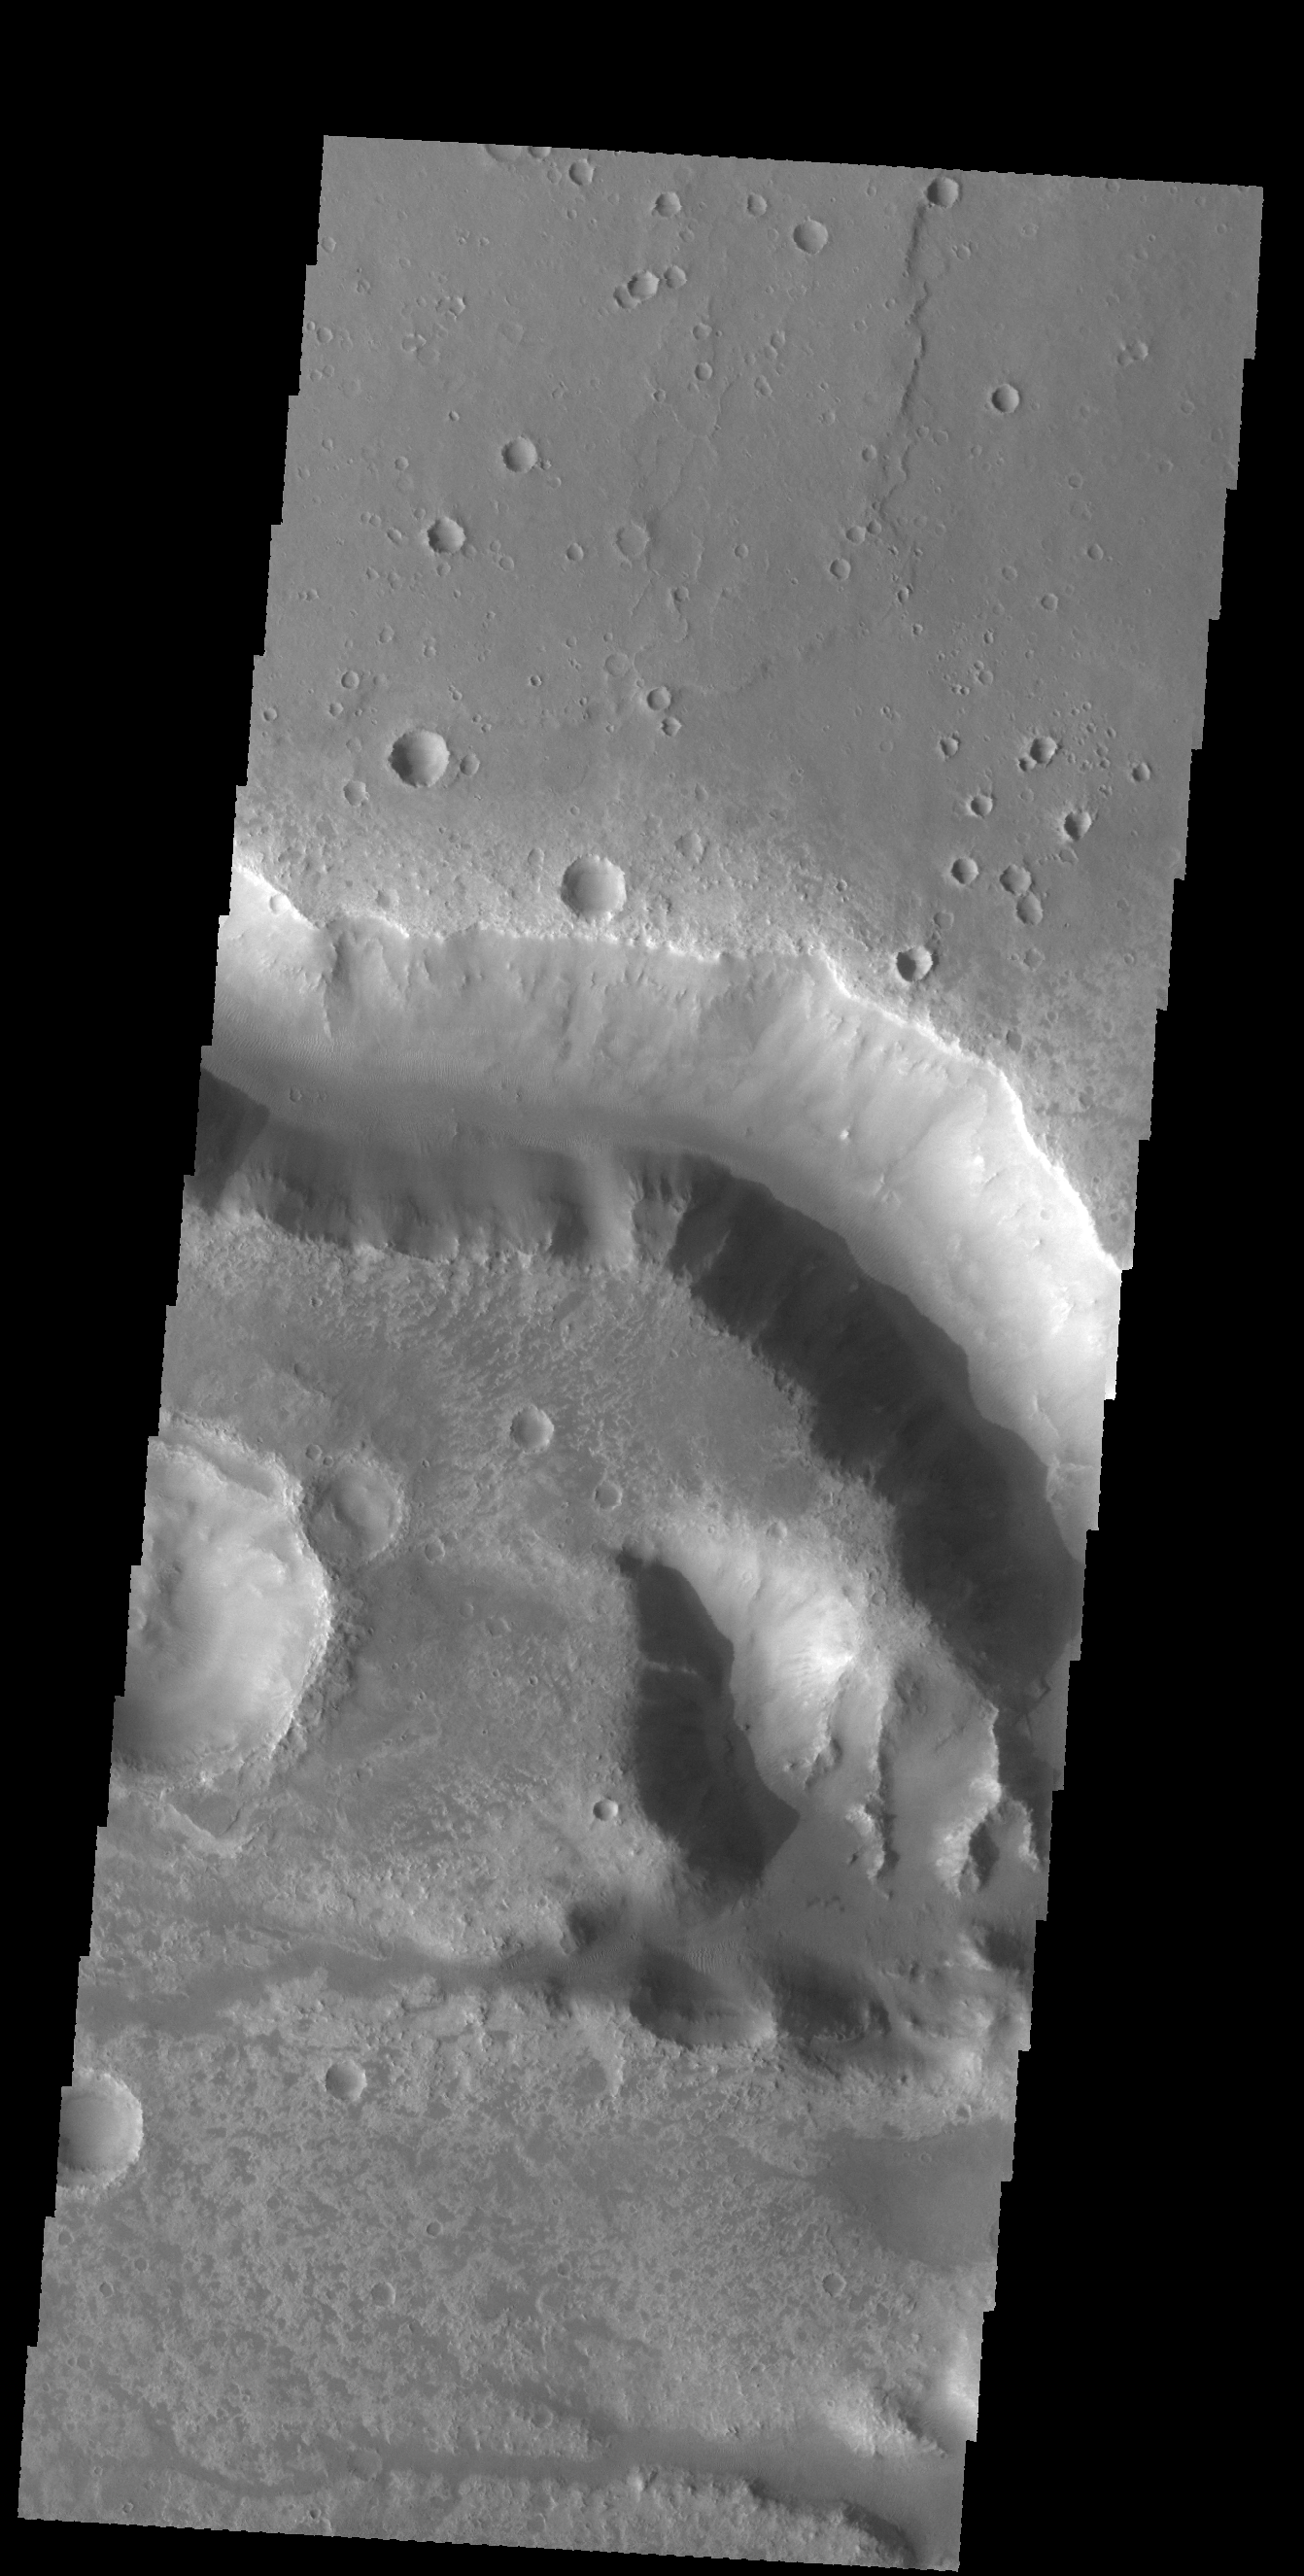

Her Desher Vallis

This VIS image shows a portion of Her Desher Vallis, located in Noachis Terra.

Credit: NASA/JPL-Caltech/ASU